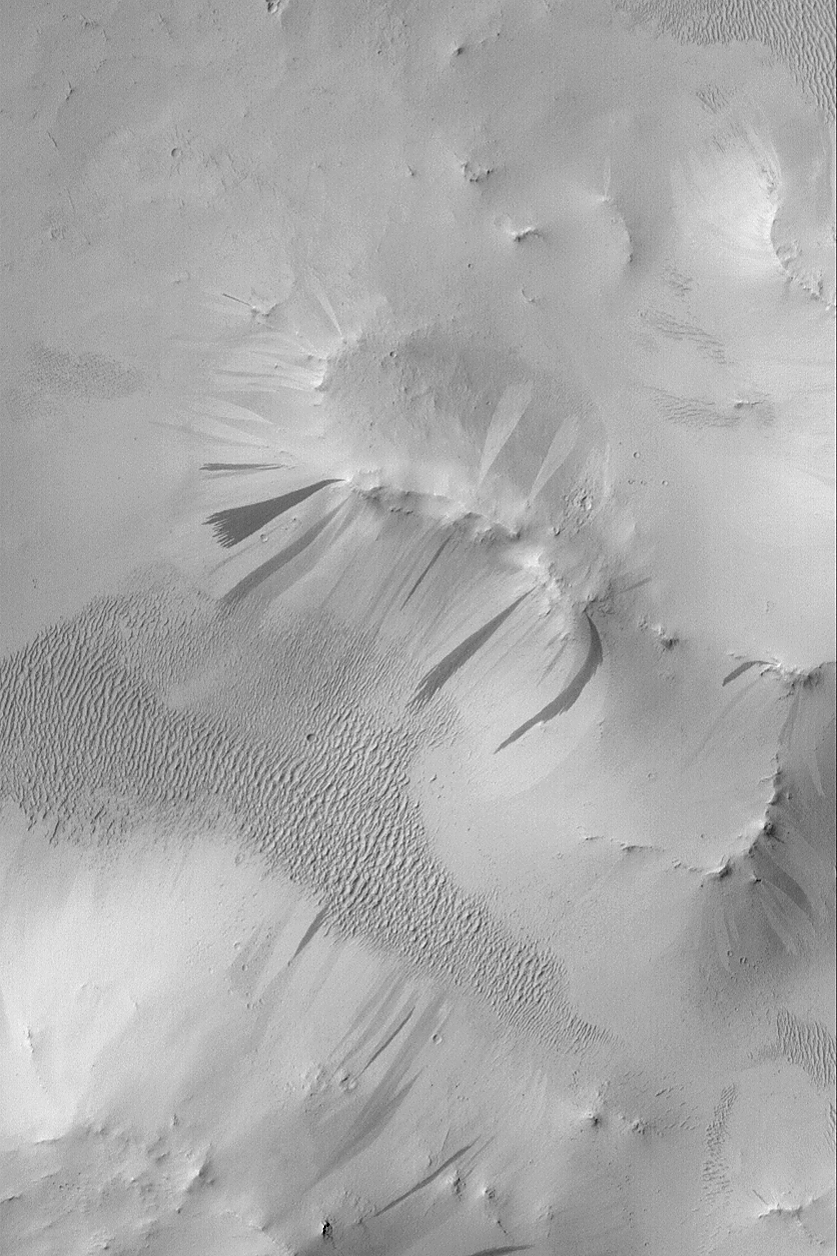

Arabian Slope Streaks

MGS MOC Release No. MOC2-508, 9 October 2003

Arabia Terra is a vast, heavily cratered region in the martian northern hemisphere. Much of Arabia Terra is thickly blanketed by dust. From time to time, on steep slopes, the dust will avalanche or slide downhill, creating a streak. The majority of slope streaks are darker than their surroundings, but not all of them are dark. In Arabia, it is common to find bright and dark slope streaks, and to find them together. This Mars Global Surveyor (MGS) Mars Orbiter Camera (MOC) image shows an example, taken from a crater near 10.5°N, 318.4°W. Why some streaks are bright and others are dark is not yet known. This picture covers an area 3 km (1.9 mi) wide and is illuminated by sunlight from the left.

Credit: NASA/JPL/Malin Space Science Systems